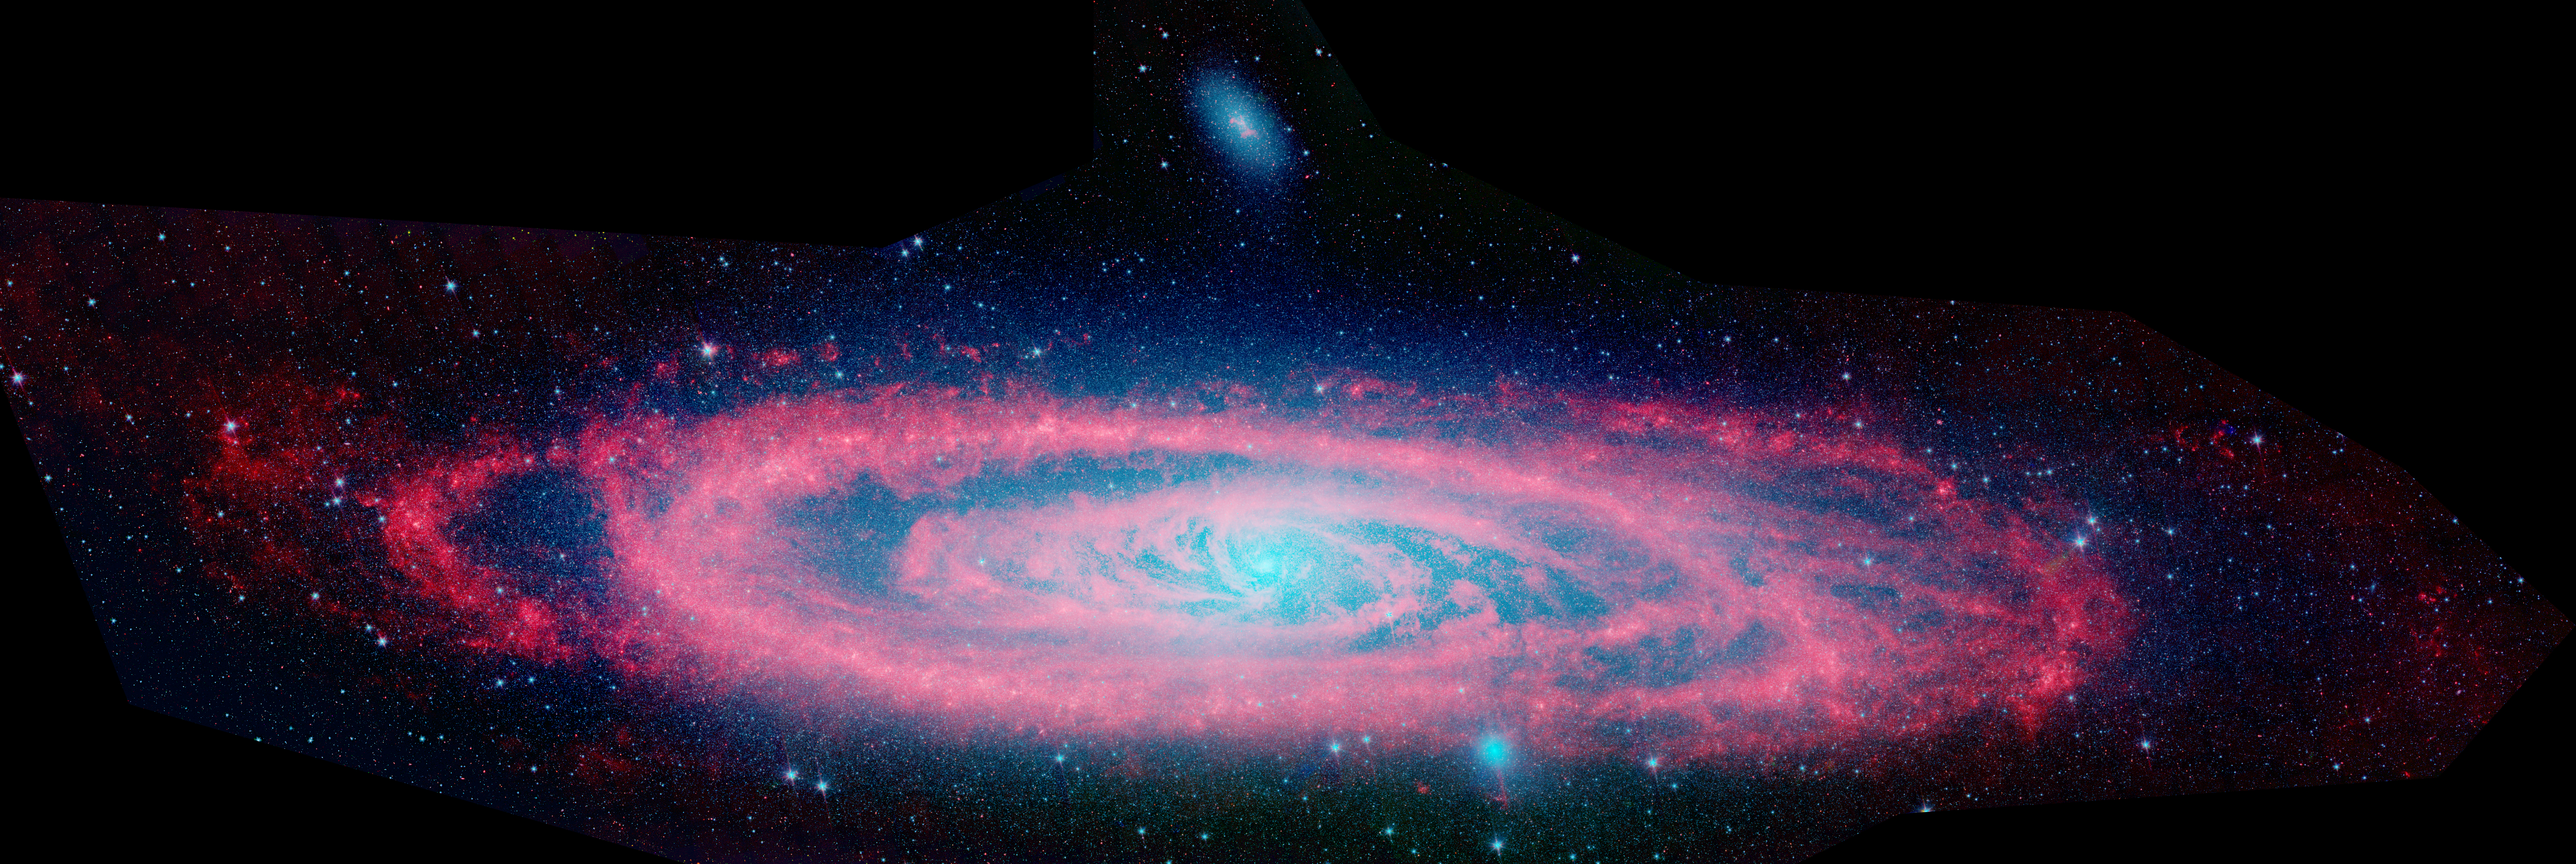

Fade to Red

Infrared Andromeda Galaxy (M31) Poster

StarsDust

This animation shows the Andromeda galaxy, first as seen in visible light by the National Optical Astronomy Observatory, then as seen in infrared by NASA’s Spitzer Space Telescope.

The visible-light image highlights the galaxy’s population of about one trillion stars. The stars are so crammed into its core that this region blazes with bright starlight.

In contrast, the false-colored Spitzer view reveals red waves of dust against a more tranquil sea of blue stars. The dust lanes can be seen twirling all the way into the galaxy’s center. This dust is warmed by young stars and shines at infrared wavelengths, which are represented in red. The blue color signifies shorter-wavelength infrared light primarily from older stars.

The Andromeda galaxy, also known affectionately by astronomers as Messier 31, is located 2.5 million light-years away in the constellation Andromeda. It is the closest major galaxy to the Milky Way, making it the ideal specimen for carefully examining the nature of galaxies. On a clear, dark night, the galaxy can be spotted with the naked eye as a fuzzy blob.

Andromeda’s entire disk spans about 260,000 light-years, which means that a light beam would take 260,000 years to travel from one end of the galaxy to the other. By comparison, the Milky Way is about 100,000 light-years across. When viewed from Earth, Andromeda occupies a portion of the sky equivalent to seven full moons.

Because this galaxy is so large, the infrared images had to be stitched together out of about 3,000 separate Spitzer exposures. The light detected by Spitzer’s infrared array camera at 3.6 and 4.5 microns is sensitive mostly to starlight and is shown in blue and green, respectively. The 8-micron light shows warm dust and is shown in red. The contribution from starlight has been subtracted from the 8-micron image to better highlight the dust structures.

Note: The size of the Full-Res TIFF for the still image is 14772 samples x 4953 lines.

Credit: NASA/JPL-Caltech/Harvard-Smithsonian CfA/NOAO